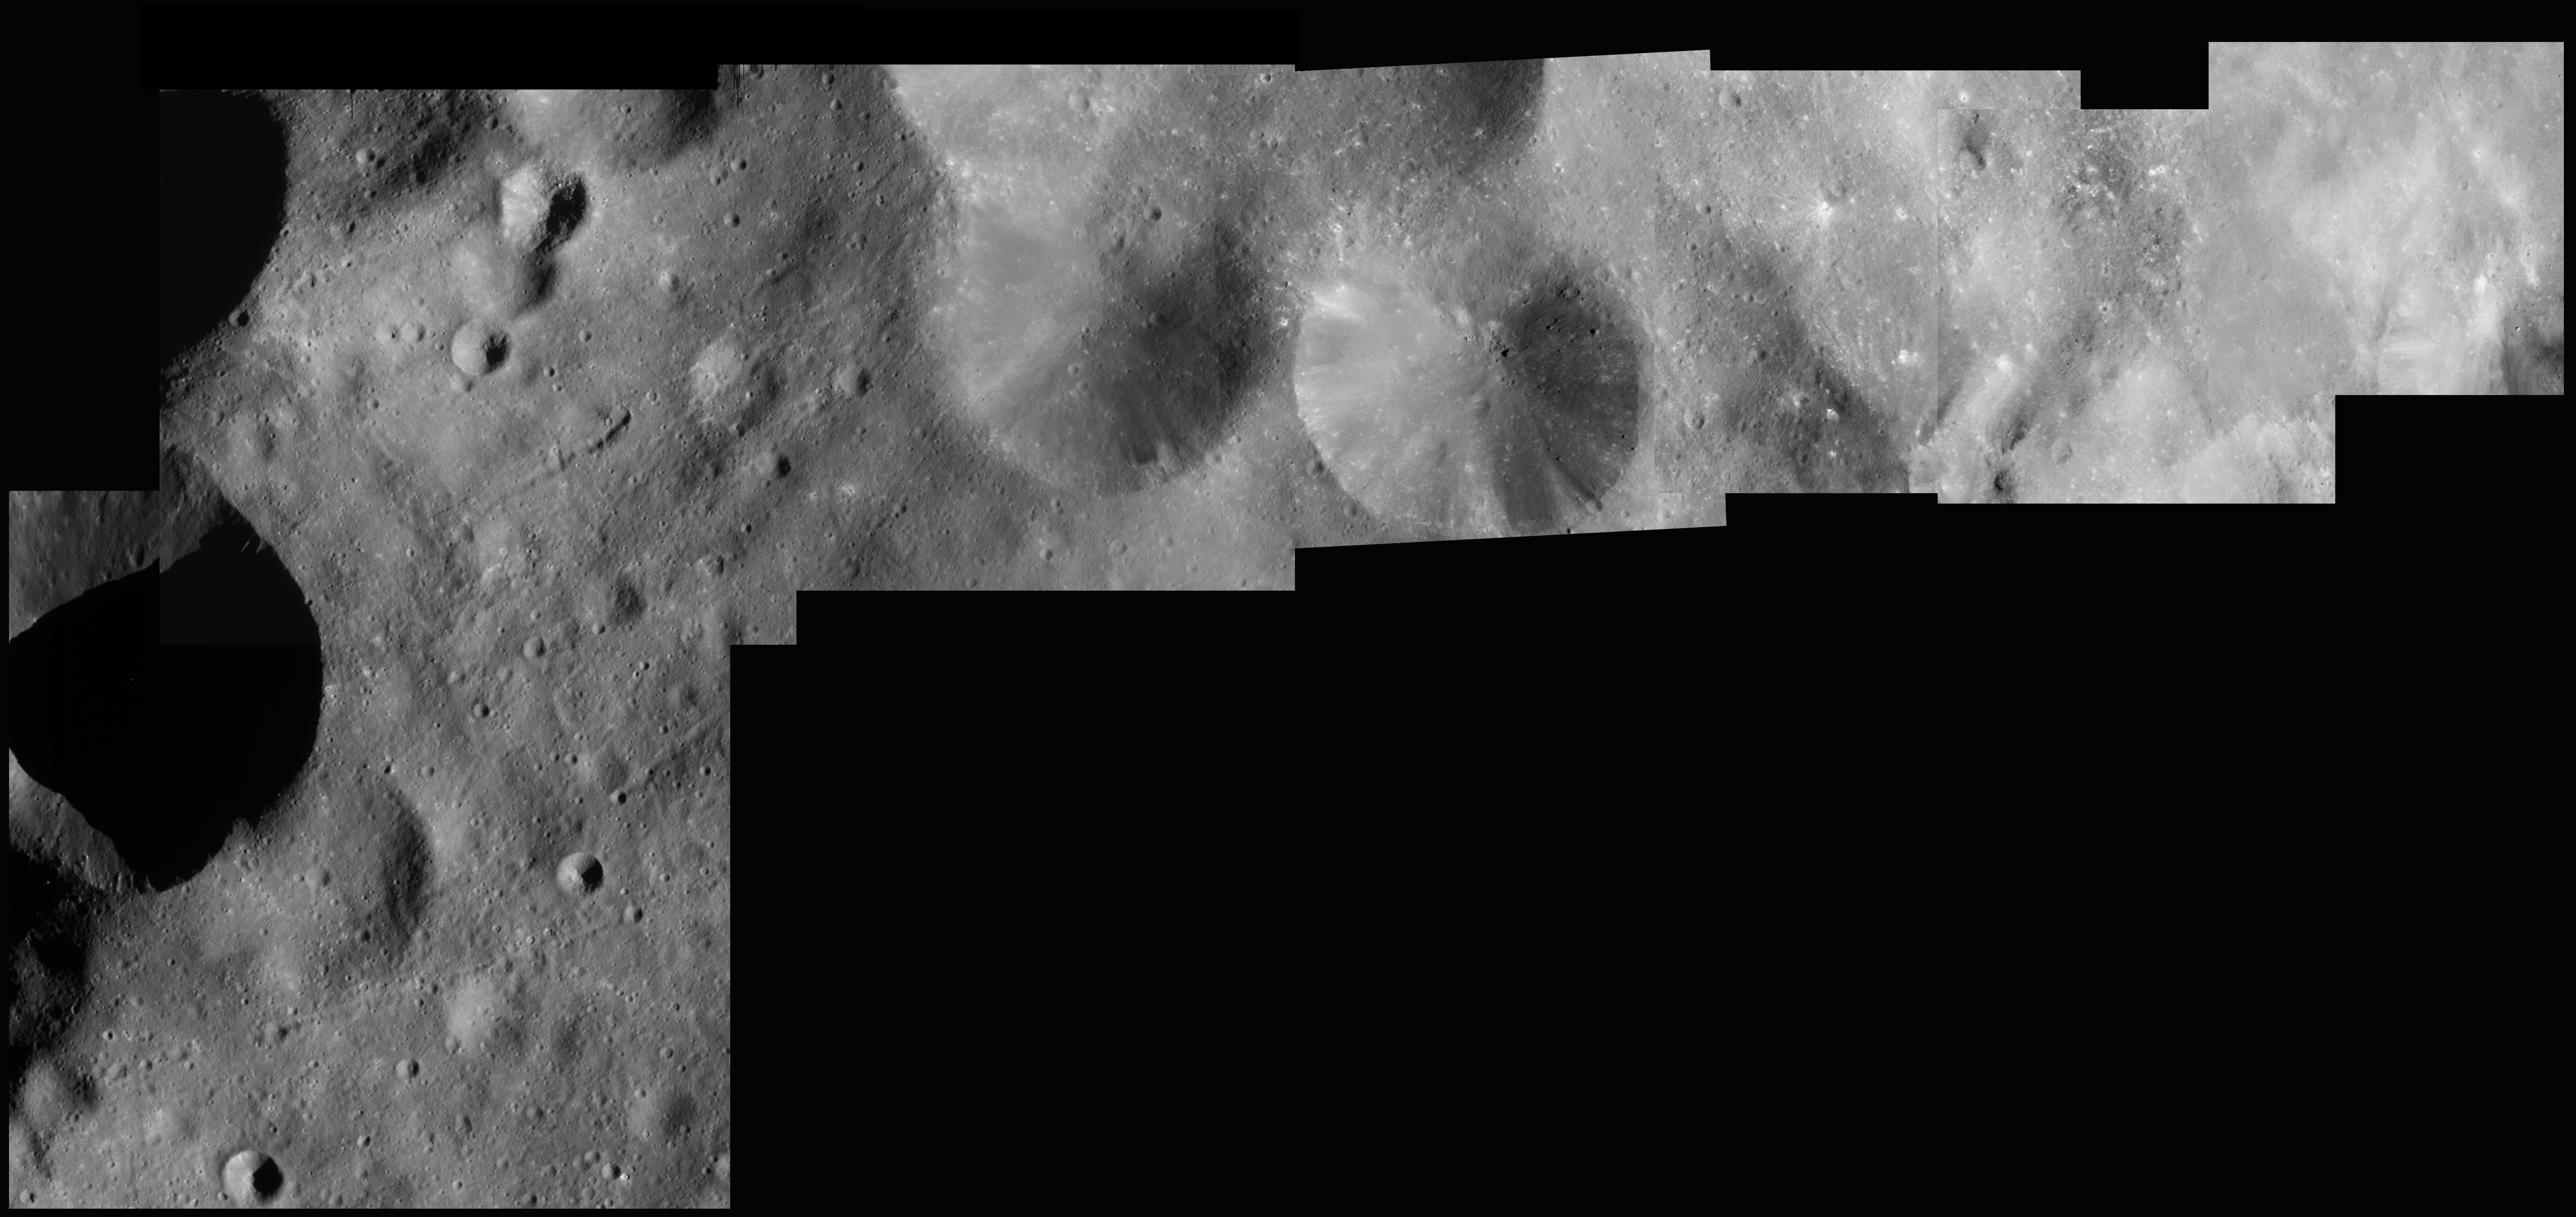

Peering at Phoebe

Shown here is a mosaic of seven of the sharpest, highest resolution images taken of Phoebe during Cassini’s close flyby of the tiny moon. The image scales range from 27 to 13 meters (90 to 43 feet) per pixel. Smaller and smaller craters can be resolved as resolution increases from left to right. The number of blocks, or bumps on the surface also increases to the right. The Sun is coming from the right, so the bright-dark pattern is reversed between blocks and small craters. Grooves or chains of pits are seen on the left portion of the mosaic, which may mark fractures or faults induced by large impact events. Many of the small craters have bright rays, similar to recent craters on the Moon. There are also bright streaks on steep slopes, perhaps where loose material slid downhill during the seismic shaking of impact events. There are also places where especially dark materials are present, perhaps rich in carbon compounds.

The Cassini-Huygens mission is a cooperative project of NASA, the European Space Agency and the Italian Space Agency. The Jet Propulsion Laboratory, a division of the California Institute of Technology in Pasadena, manages the Cassini-Huygens mission for NASA’s Office of Space Science, Washington, D.C. The Cassini orbiter and its two onboard cameras, were designed, developed and assembled at JPL. The imaging team is based at the Space Science Institute, Boulder, Colo.

Credit: NASA/JPL/Malin Space Science Systems